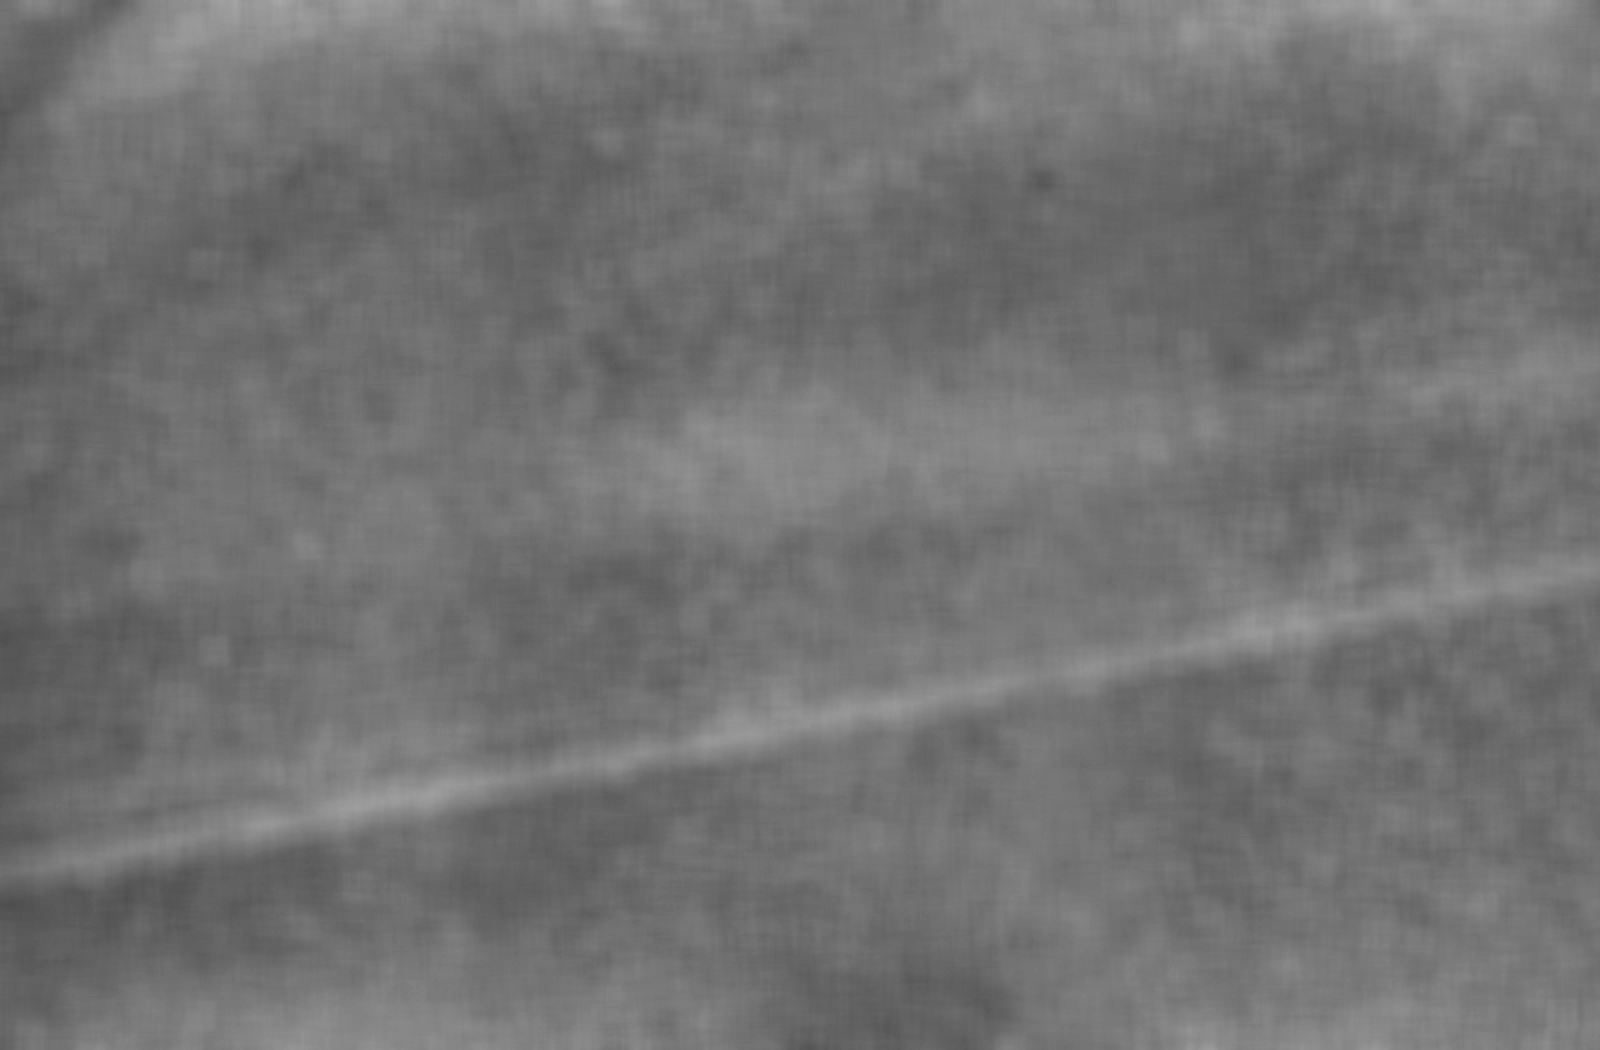

Uranus’ Rings

Voyager 2 took this wide-angle image of Uranus’ rings as the spacecraft neared the plane of the rings less than an hour before closest approach to the planet. Voyager obtained this clear-filter image on Jan. 24, 1986, from a distance of about 117,000 kilometers (73,000 miles) from Uranus; resolution is about 16 km (10 mi). Running diagonally from upper left to lower center are the four sets of previously known discrete rings. Barely visible to the right of these appears the ansa of a very broad, faint ring not seen before. (The ansa is the portion of a ring visible on either side of a planet when viewed from a distance.) This inner ring extends about 3,000 km (1,900 mi) in width and is located approximately 1,500 km (900 mi) inside the innermost of the previously known discrete rings, the 6 ring. These figures place the inner edge of the newly found ring about 11,000 km (7,000 mi) above the cloud tops of Uranus. Since the ring is so faint, this image has been extensively processed, resulting in the blurry, patchy appearance. The diagram at right shows the positions of the inner ring and the four outer sets of rings. The Voyager project is managed for NASA by the Jet Propulsion Laboratory.

Credit: NASA/JPL